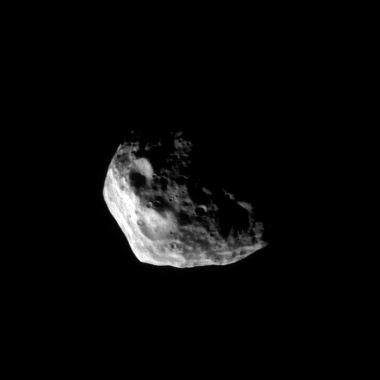

Rugged Janus

Craters large and small cover the rugged surface of Saturn’s moon Janus.

This view looks toward the southern hemisphere of Janus (179 kilometers, or 111 miles across at its widest point). The moon’s south pole is at center.

The image was taken with the Cassini spacecraft narrow-angle camera on May 26, 2008 using a spectral filter sensitive to wavelengths of infrared light centered at 930 nanometers. The view was acquired at a distance of approximately 186,000 kilometers (115,000 miles) from Janus and at a Sun-Janus-spacecraft, or phase, angle of 83 degrees. Image scale is 1 kilometer (0.6 mile) per pixel.

The Cassini-Huygens mission is a cooperative project of NASA, the European Space Agency and the Italian Space Agency. The Jet Propulsion Laboratory, a division of the California Institute of Technology in Pasadena, manages the mission for NASA’s Science Mission Directorate, Washington, D.C. The Cassini orbiter and its two onboard cameras were designed, developed and assembled at JPL. The imaging operations center is based at the Space Science Institute in Boulder, Colo.

Credit: NASA/JPL/Space Science Institute